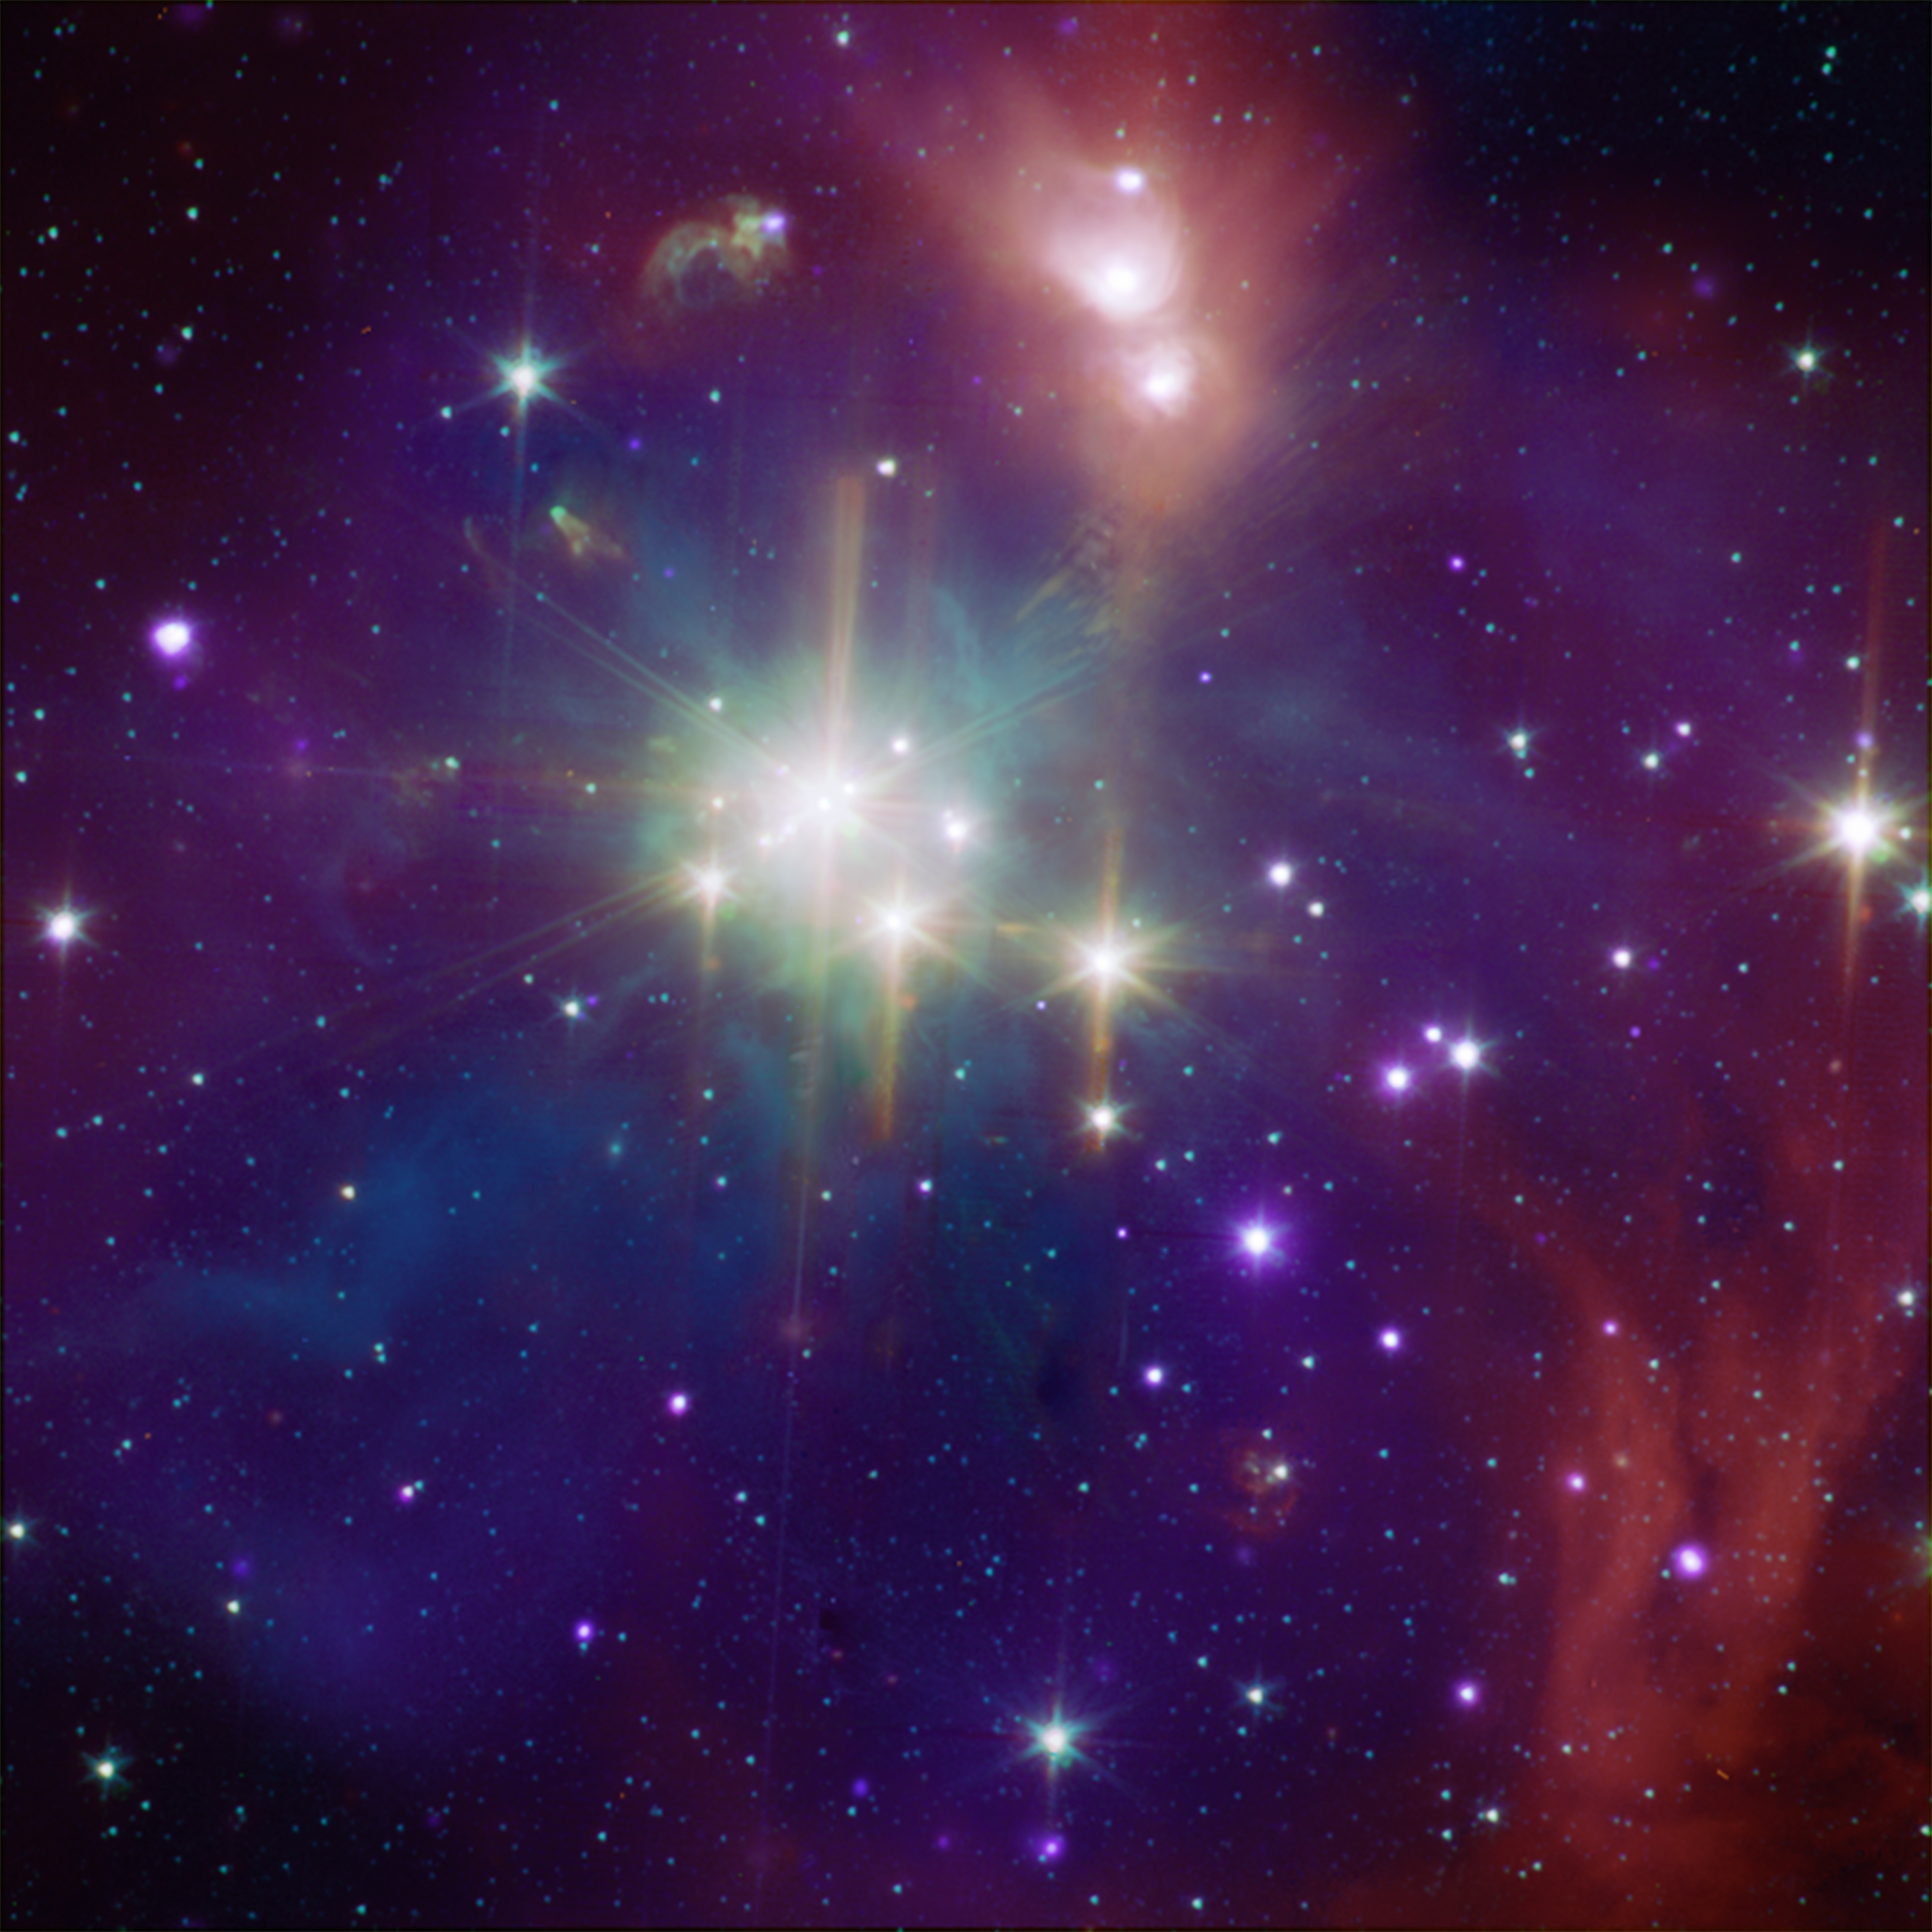

The Coronet Cluster in X-Ray and Infrared

While perhaps not quite as well known as its star-formation cousin Orion, the Corona Australis region (containing, at its heart, the Coronet cluster) is one of the nearest and most active regions of ongoing star formation. At only about 420 light-years away, the Coronet is over three times closer than the Orion nebula is to Earth. The Coronet contains a loose cluster of a few dozen young stars with a wide range of masses and at various stages of evolution, giving astronomers an opportunity to observe embryonic stars simultaneously in several wavelengths.

This composite image shows the Coronet in X-rays from Chandra (purple) and infrared from Spitzer (orange, green, and cyan). The Spitzer image shows young stars plus diffuse emission from dust. Due to the host of young stars in different life stages in the Coronet, astronomers can use these data to pinpoint details of how the youngest stars evolve.

Credit: NASA/CXC/J. Forbrich (Harvard-Smithsonian CfA), NASA/JPL-Caltech L.Allen (Harvard-Smithsonian CfA) and the IRAC GTO Team